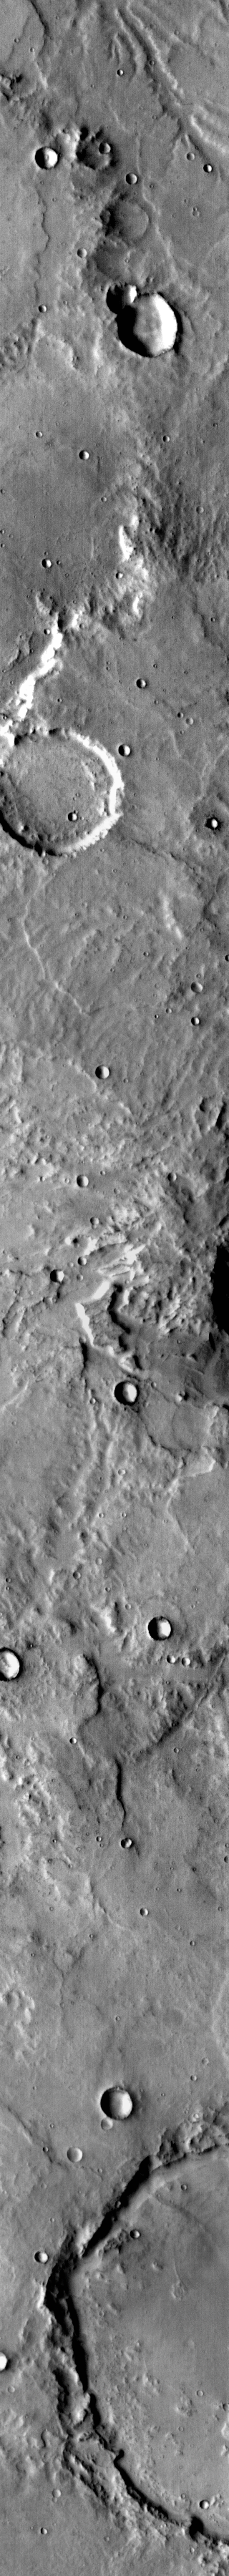

THEMIS Art #124

Do you see what I see? Is that a little beetle at the top of the image?

Credit: NASA/JPL-Caltech/ASU